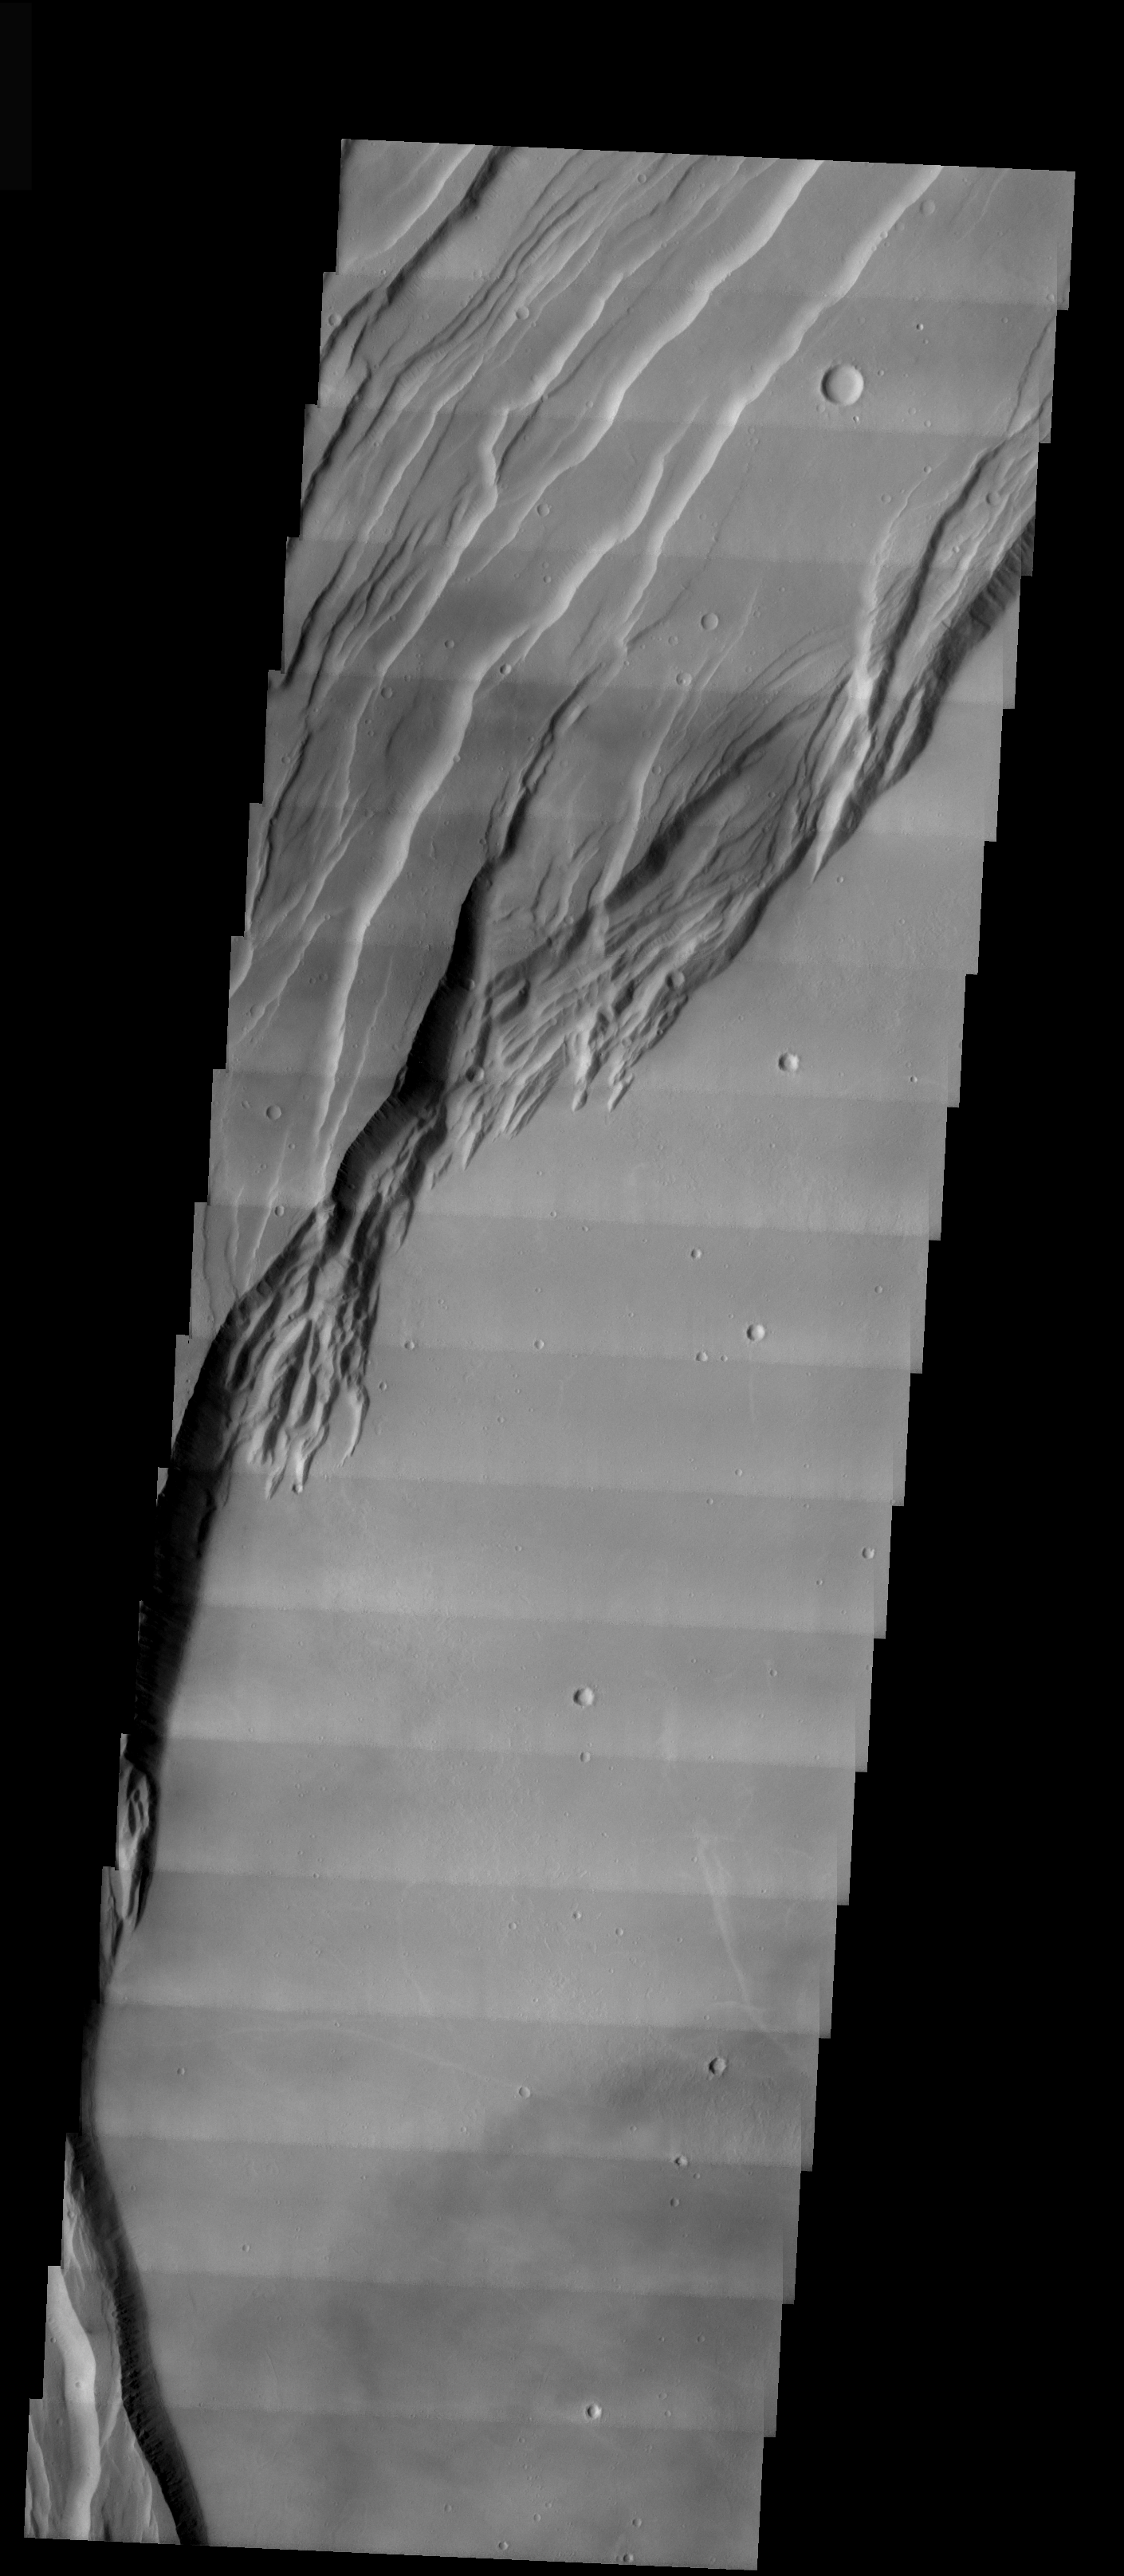

Arsia Mons Caldera Rim

This VIS image shows part of the caldera rim and floor of Arsia Mons. The arcuate fractures along the rim indicate multiple periods of activity — both eruptions and collapse after eruptions. The floor of the caldera is very flat, having been filled by lava.

Image information: VIS instrument. Latitude -9, Longitude 238.8 East (121.2 West). 17 meter/pixel resolution.

Note: this THEMIS visual image has not been radiometrically nor geometrically calibrated for this preliminary release. An empirical correction has been performed to remove instrumental effects. A linear shift has been applied in the cross-track and down-track direction to approximate spacecraft and planetary motion. Fully calibrated and geometrically projected images will be released through the Planetary Data System in accordance with Project policies at a later time.

NASA’s Jet Propulsion Laboratory manages the 2001 Mars Odyssey mission for NASA’s Office of Space Science, Washington, D.C. The Thermal Emission Imaging System (THEMIS) was developed by Arizona State University, Tempe, in collaboration with Raytheon Santa Barbara Remote Sensing. The THEMIS investigation is led by Dr. Philip Christensen at Arizona State University. Lockheed Martin Astronautics, Denver, is the prime contractor for the Odyssey project, and developed and built the orbiter. Mission operations are conducted jointly from Lockheed Martin and from JPL, a division of the California Institute of Technology in Pasadena.

Credit: NASA/JPL/Arizona State University